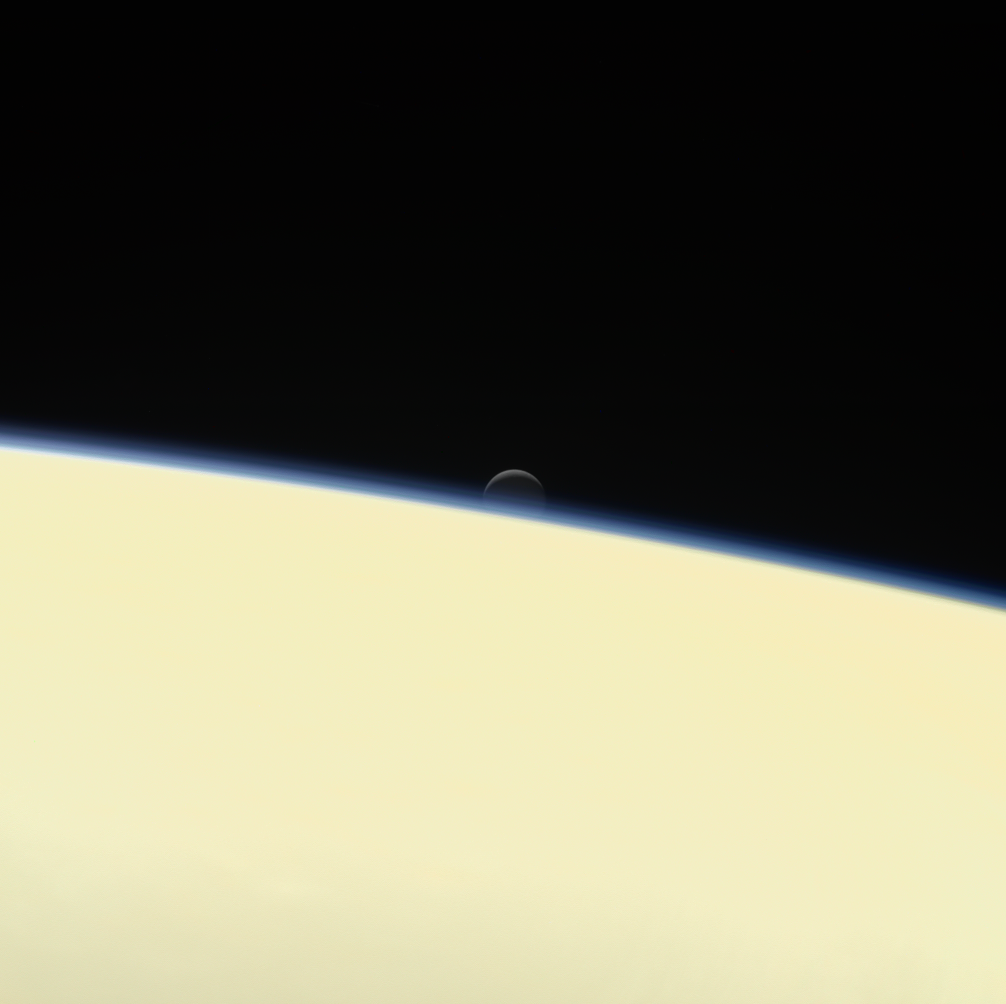

Enceladus Setting Behind Saturn (Image & Movie)

Click on images for full resolutionSaturn’s active, ocean-bearing moon Enceladus sinks behind the giant planet in a farewell portrait from NASA’s Cassini spacecraft.

This view of Enceladus was taken by NASA’s Cassini spacecraft on Sept. 13, 2017. It is among the last images Cassini sent back.

The view is part of a movie sequence of images taken over a period of 40 minutes as the icy moon passed behind Saturn from the spacecraft’s point of view.

Images taken using red, green and blue spectral filters were assembled to create the natural color view. (A monochrome version of the image, taken using a clear spectral filter, is also available.) The images were taken using Cassini’s narrow-angle camera at a distance of 810,000 million miles (1.3 million kilometers) from Enceladus and about 620,000 miles (1 million kilometers) from Saturn. Image scale on Enceladus is 5 miles (8 kilometers) per pixel.

The Cassini mission is a cooperative project of NASA, ESA (the European Space Agency) and the Italian Space Agency. The Jet Propulsion Laboratory, a division of Caltech in Pasadena, manages the mission for NASA’s Science Mission Directorate, Washington. The Cassini orbiter and its two onboard cameras were designed, developed and assembled at JPL. The imaging operations center is based at the Space Science Institute in Boulder, Colorado.

Credit: NASA/JPL-Caltech/Space Science Institute